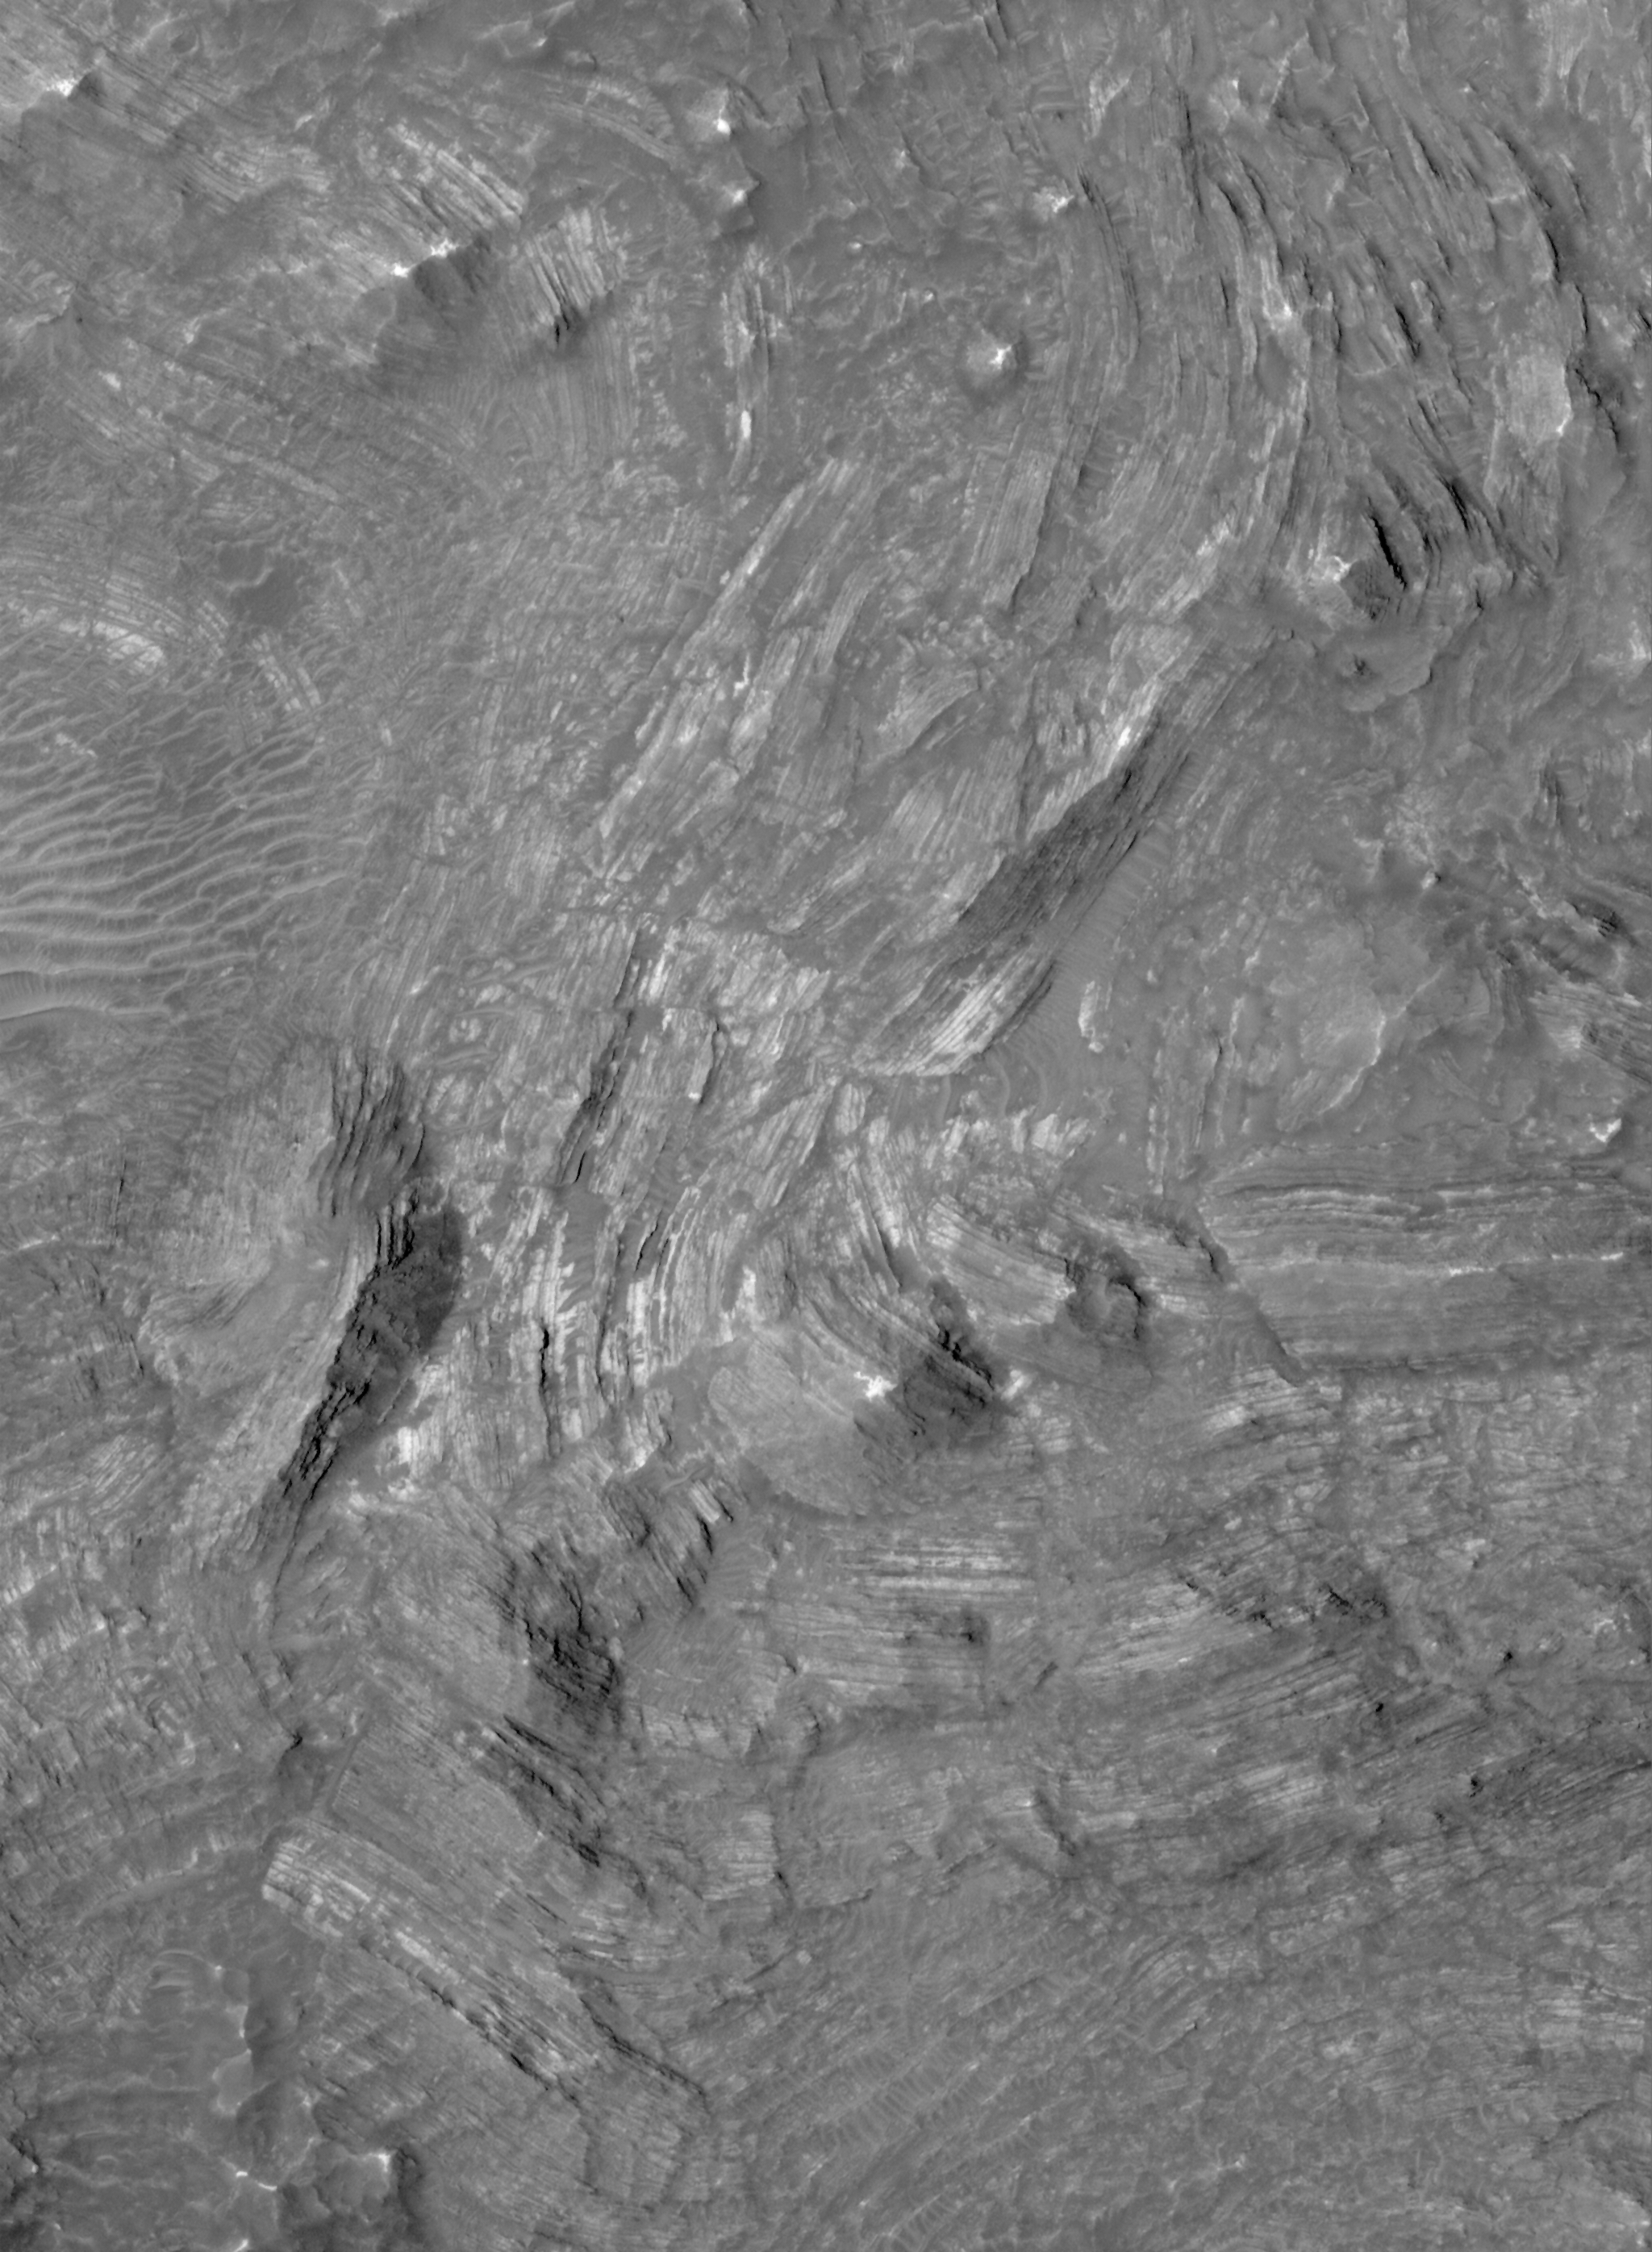

Broken, Tilted Rocks

14 April 2006
This Mars Global Surveyor (MGS) Mars Orbiter Camera (MOC) image shows light-toned, layered rock outcrops in the central pit of an impact crater in the Thaumasia Planum region of Mars. The outcrops were tilted and broken-up by the extreme energy of the impact that formed the crater in which they occur. These are layers of rock that were brought up by the impact from horizontal beds that lie below the floor of the crater.

Location near: 21.7°S, 69.4°W
Image width: ~3 km (~1.9 mi)
Illumination from: upper left
Season: Southern Summer

Credit: NASA/JPL/Malin Space Science Systems